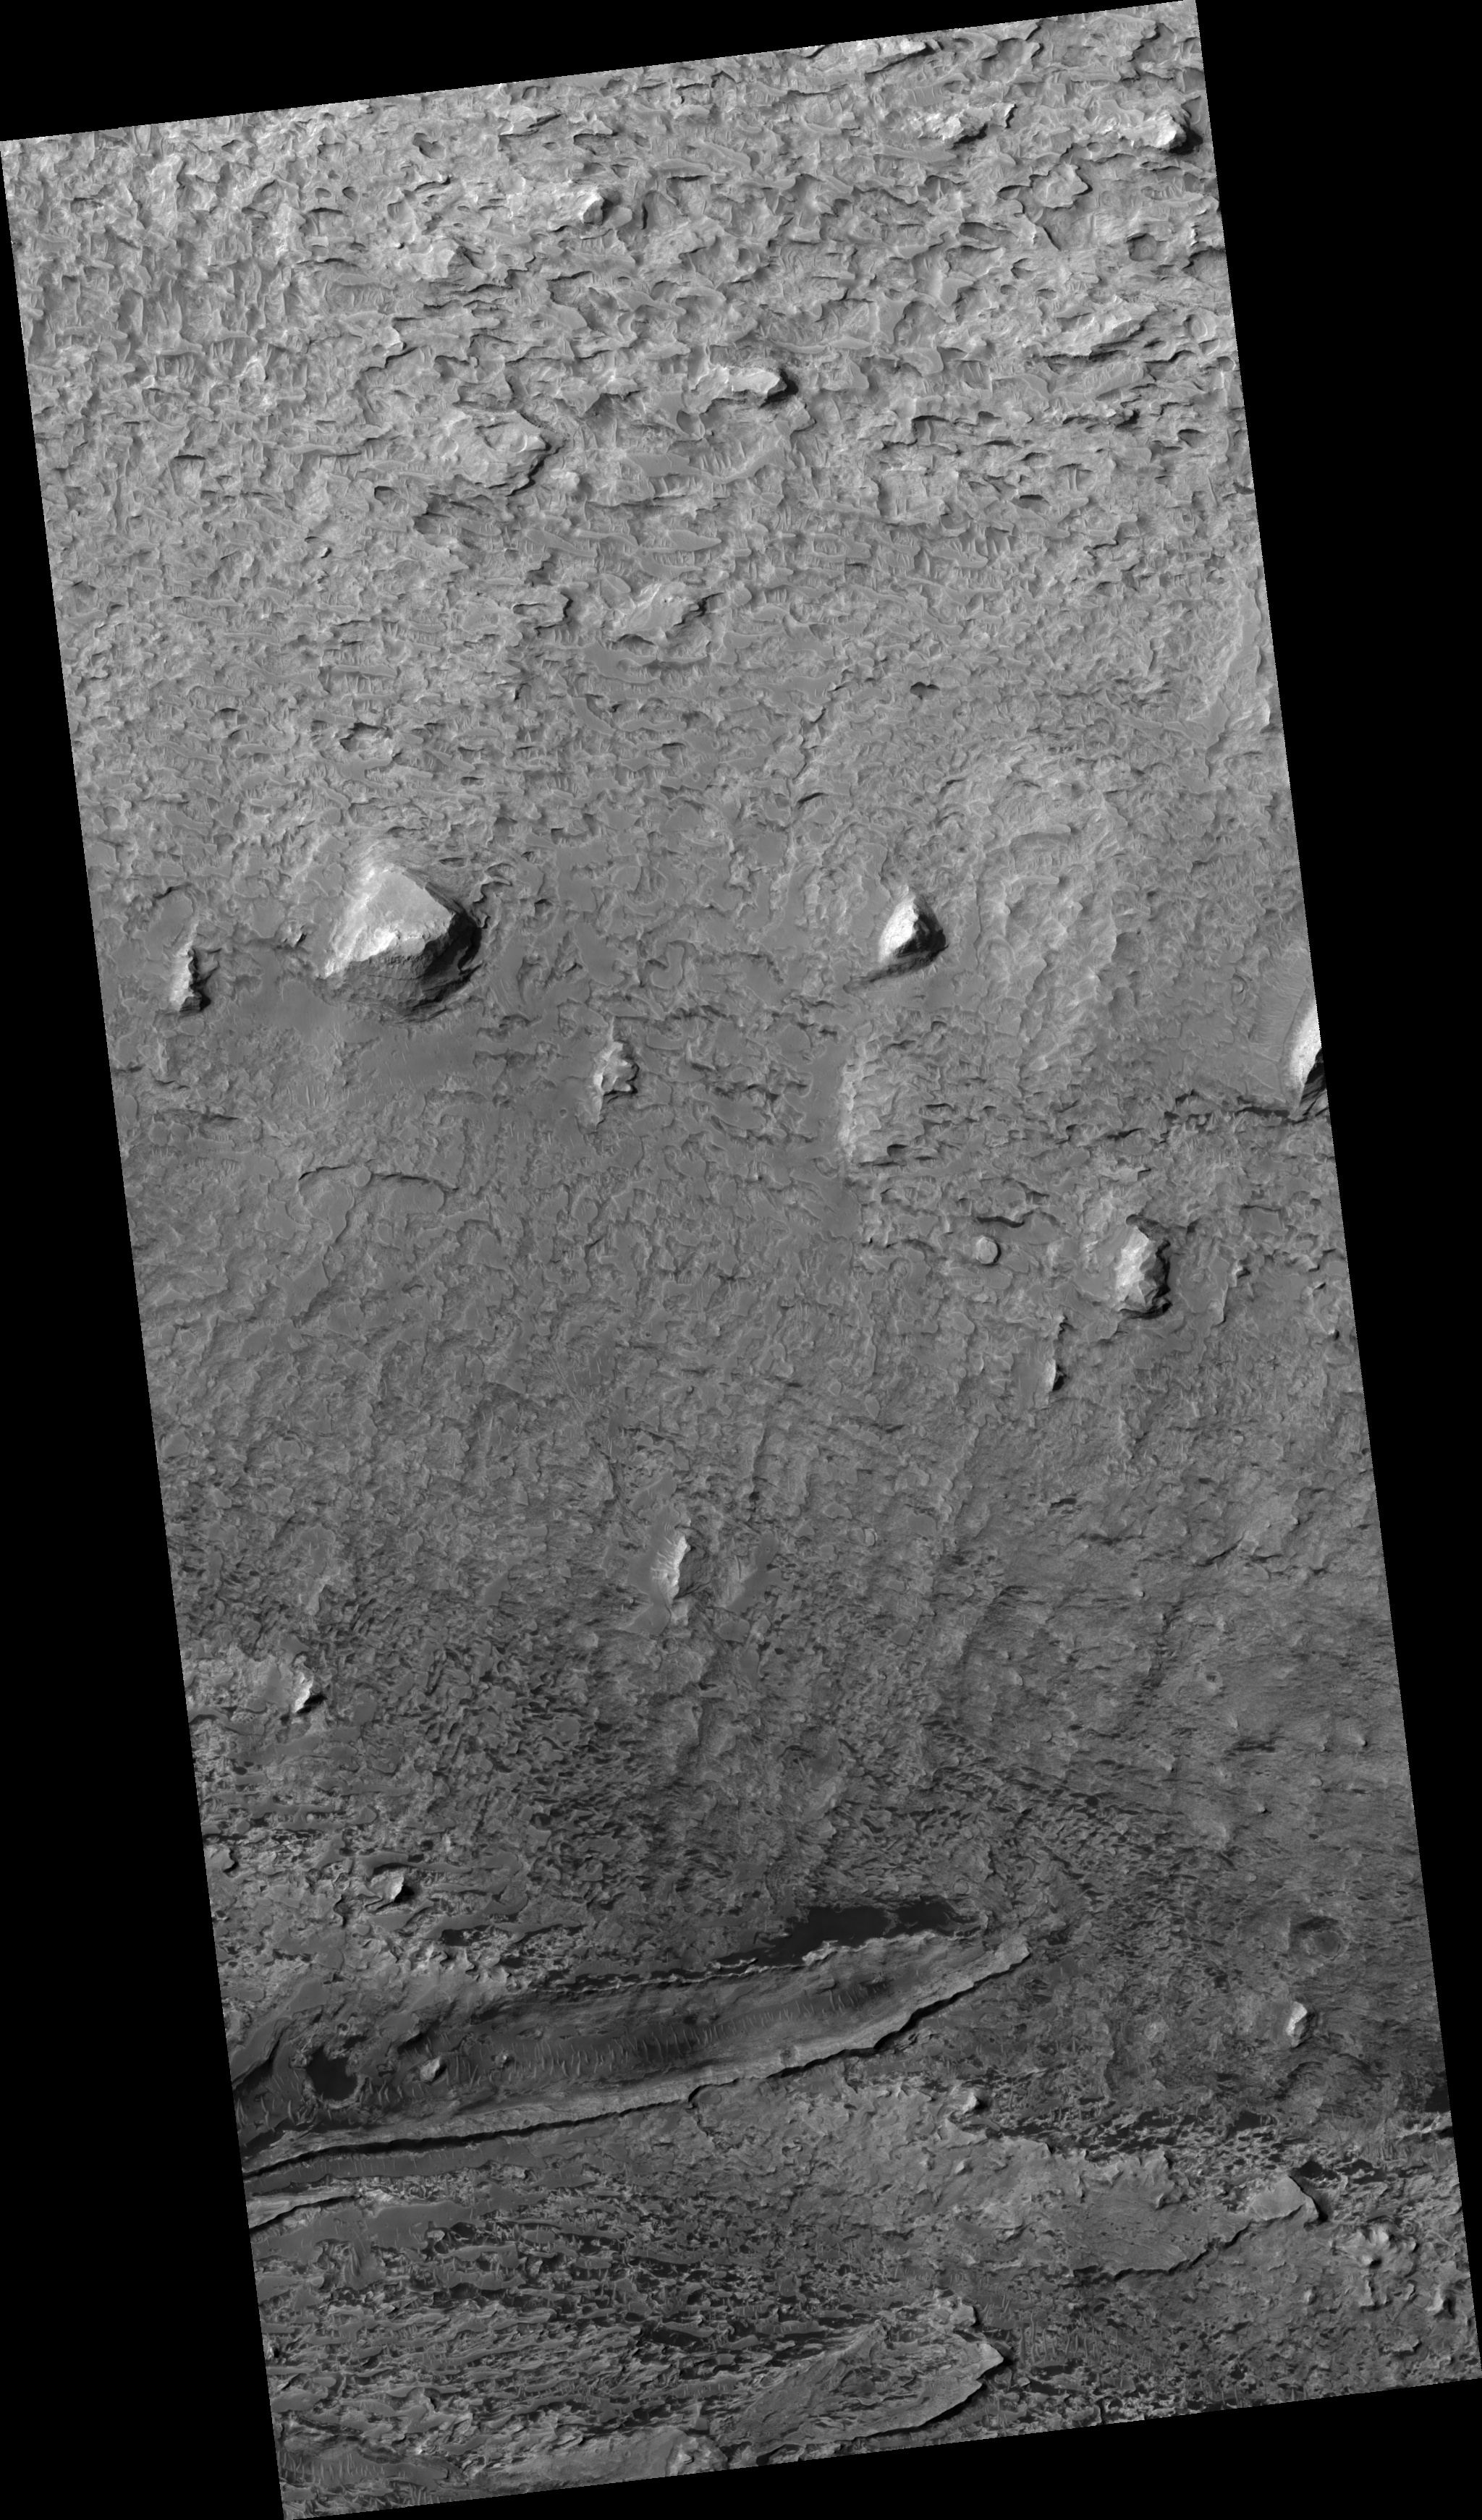

Buttes in Arabia Region

Image PSP_001401_1850 was taken by the High Resolution Imaging Science Experiment (HiRISE) camera onboard the Mars Reconnaissance Orbiter spacecraft on November 13, 2006. The complete image is centered at 4.8 degrees latitude, 349.7 degrees East longitude. The range to the target site was 271.0 km (169.4 miles). At this distance the image scale is 27.1 cm/pixel (with 1 x 1 binning) so objects ~81 cm across are resolved. The image shown here has been map-projected to 25 cm/pixel and north is up. The image was taken at a local Mars time of 3:30 PM and the scene is illuminated from the west with a solar incidence angle of 53 degrees, thus the sun was about 37 degrees above the horizon. At a solar longitude of 134.9 degrees, the season on Mars is Northern Summer.

NASA’s Jet Propulsion Laboratory, a division of the California Institute of Technology in Pasadena, manages the Mars Reconnaissance Orbiter for NASA’s Science Mission Directorate, Washington. Lockheed Martin Space Systems, Denver, is the prime contractor for the project and built the spacecraft. The High Resolution Imaging Science Experiment is operated by the University of Arizona, Tucson, and the instrument was built by Ball Aerospace and Technology Corp., Boulder, Colo.

Credit: NASA/JPL/Univ. of Arizona